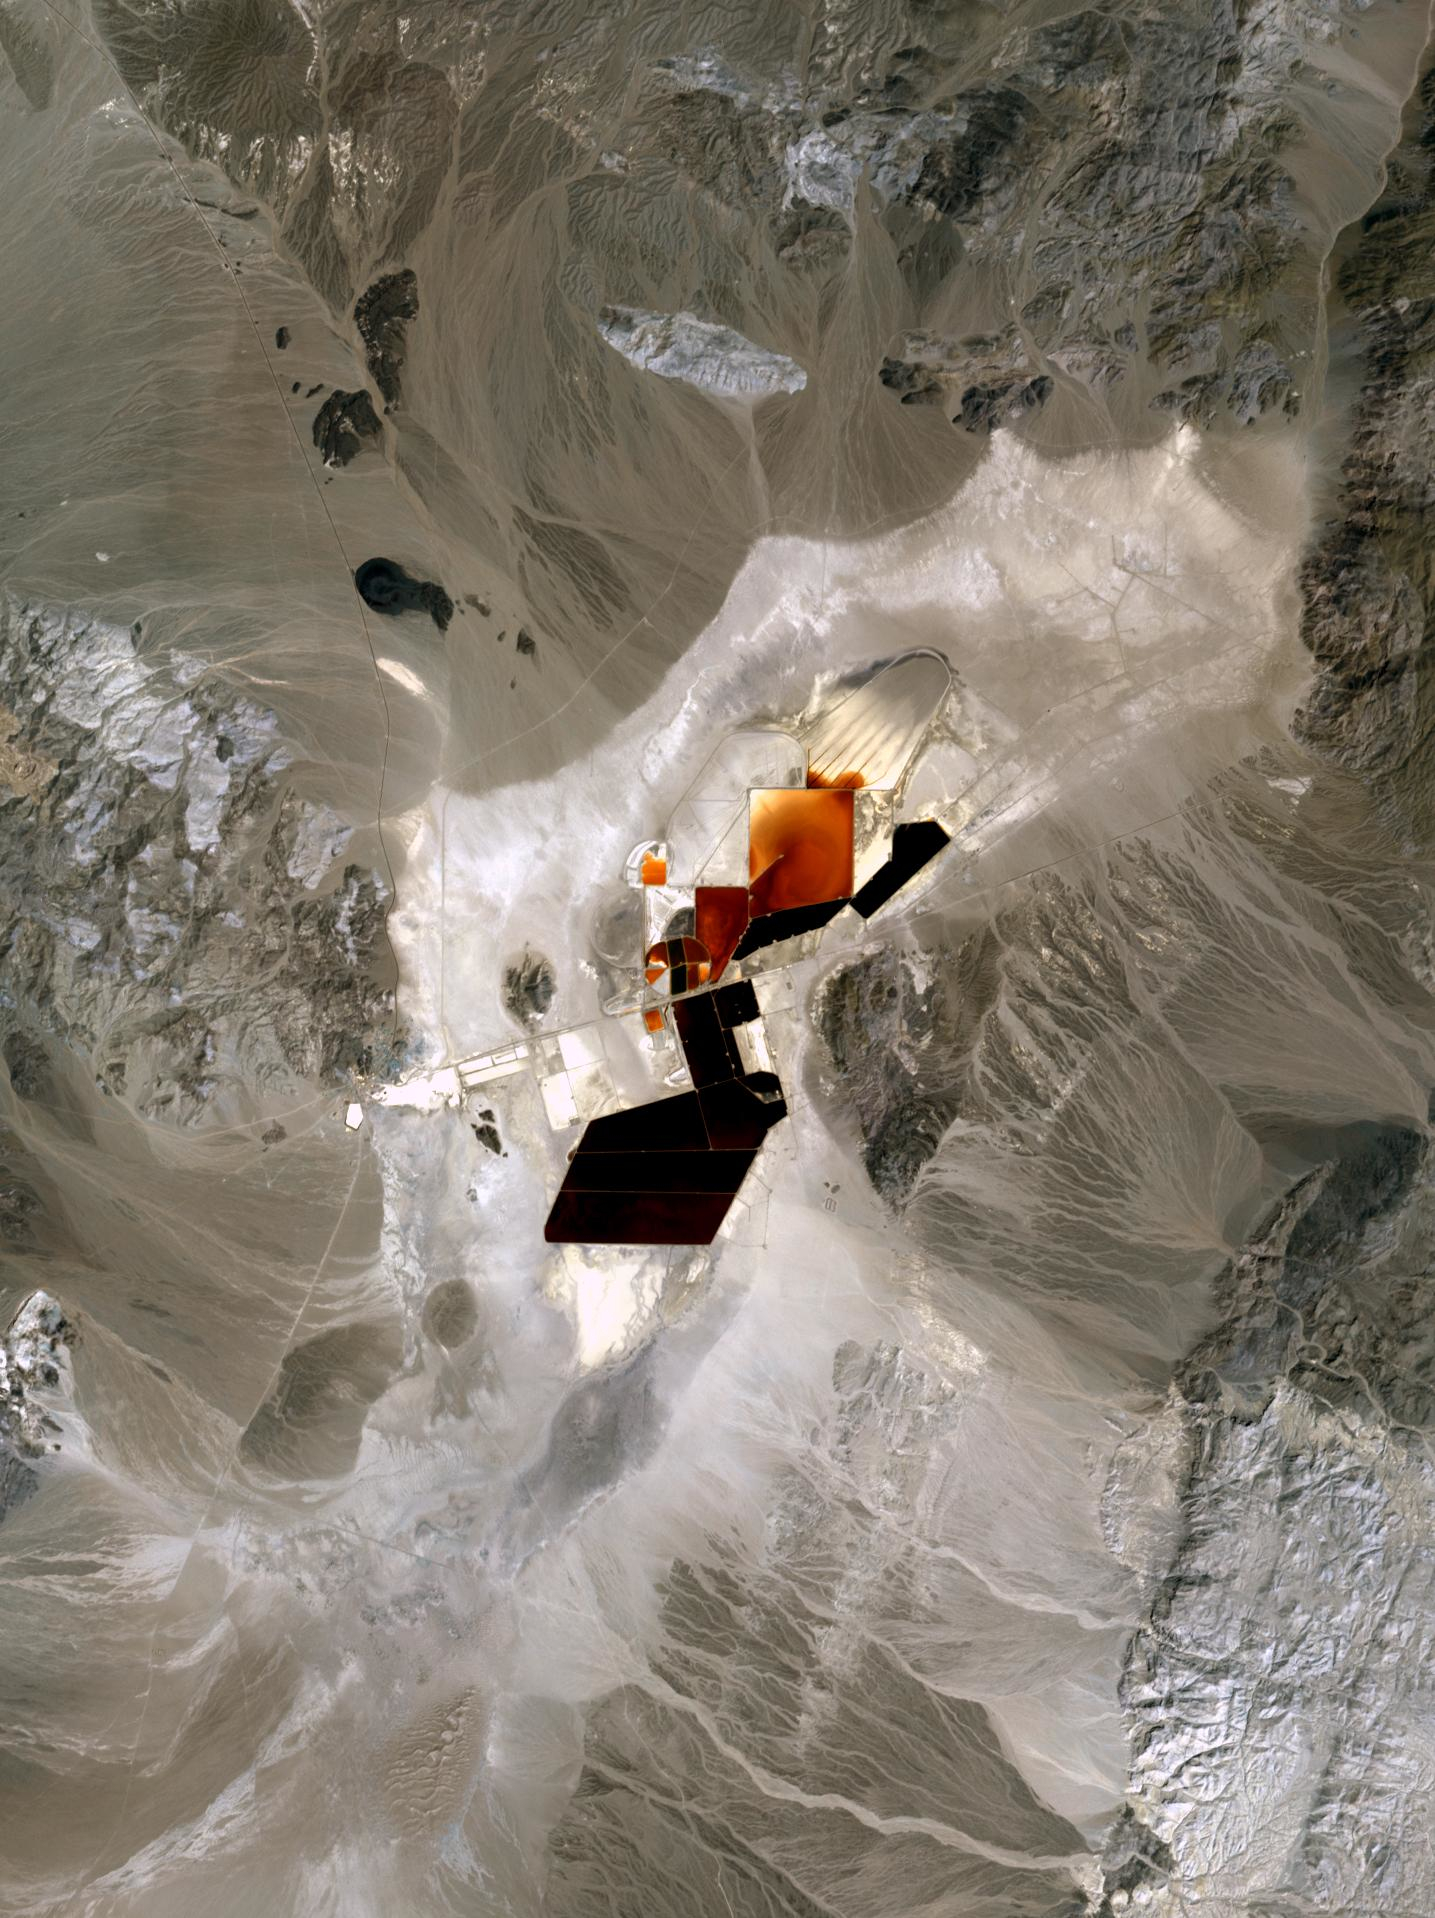

Clayton Valley, NV

In Clayton Valley, Nevada, lithium has been produced since 1966. Currently it is produced by pumping lithium-rich brine to the surface to evaporate, or processed through direct lithium extraction. About 5,000 metric tons of lithium carbonate are produced annually at Nevada’s only lithium-producing site. In the future, newly discovered deposits will produce more lithium than any other state. The image was acquired April 23, 2023, covers an area of 21.5 by 28.8 km, and is located at 37.75 degrees north, 117.6 degrees west.

With its 14 spectral bands from the visible to the thermal infrared wavelength region and its high spatial resolution of about 50 to 300 feet (15 to 90 meters), ASTER images Earth to map and monitor the changing surface of our planet. ASTER is one of five Earth-observing instruments launched Dec. 18, 1999, on Terra. The instrument was built by Japan’s Ministry of Economy, Trade and Industry. A joint U.S./Japan science team is responsible for validation and calibration of the instrument and data products.

The broad spectral coverage and high spectral resolution of ASTER provides scientists in numerous disciplines with critical information for surface mapping and monitoring of dynamic conditions and temporal change. Example applications are monitoring glacial advances and retreats; monitoring potentially active volcanoes; identifying crop stress; determining cloud morphology and physical properties; wetlands evaluation; thermal pollution monitoring; coral reef degradation; surface temperature mapping of soils and geology; and measuring surface heat balance.

The U.S. science team is located at NASA’s Jet Propulsion Laboratory in Pasadena, Calif. The Terra mission is part of NASA’s Science Mission Directorate, Washington.

Credit: NASA/METI/AIST/Japan Space Systems, and U.S./Japan ASTER Science Team